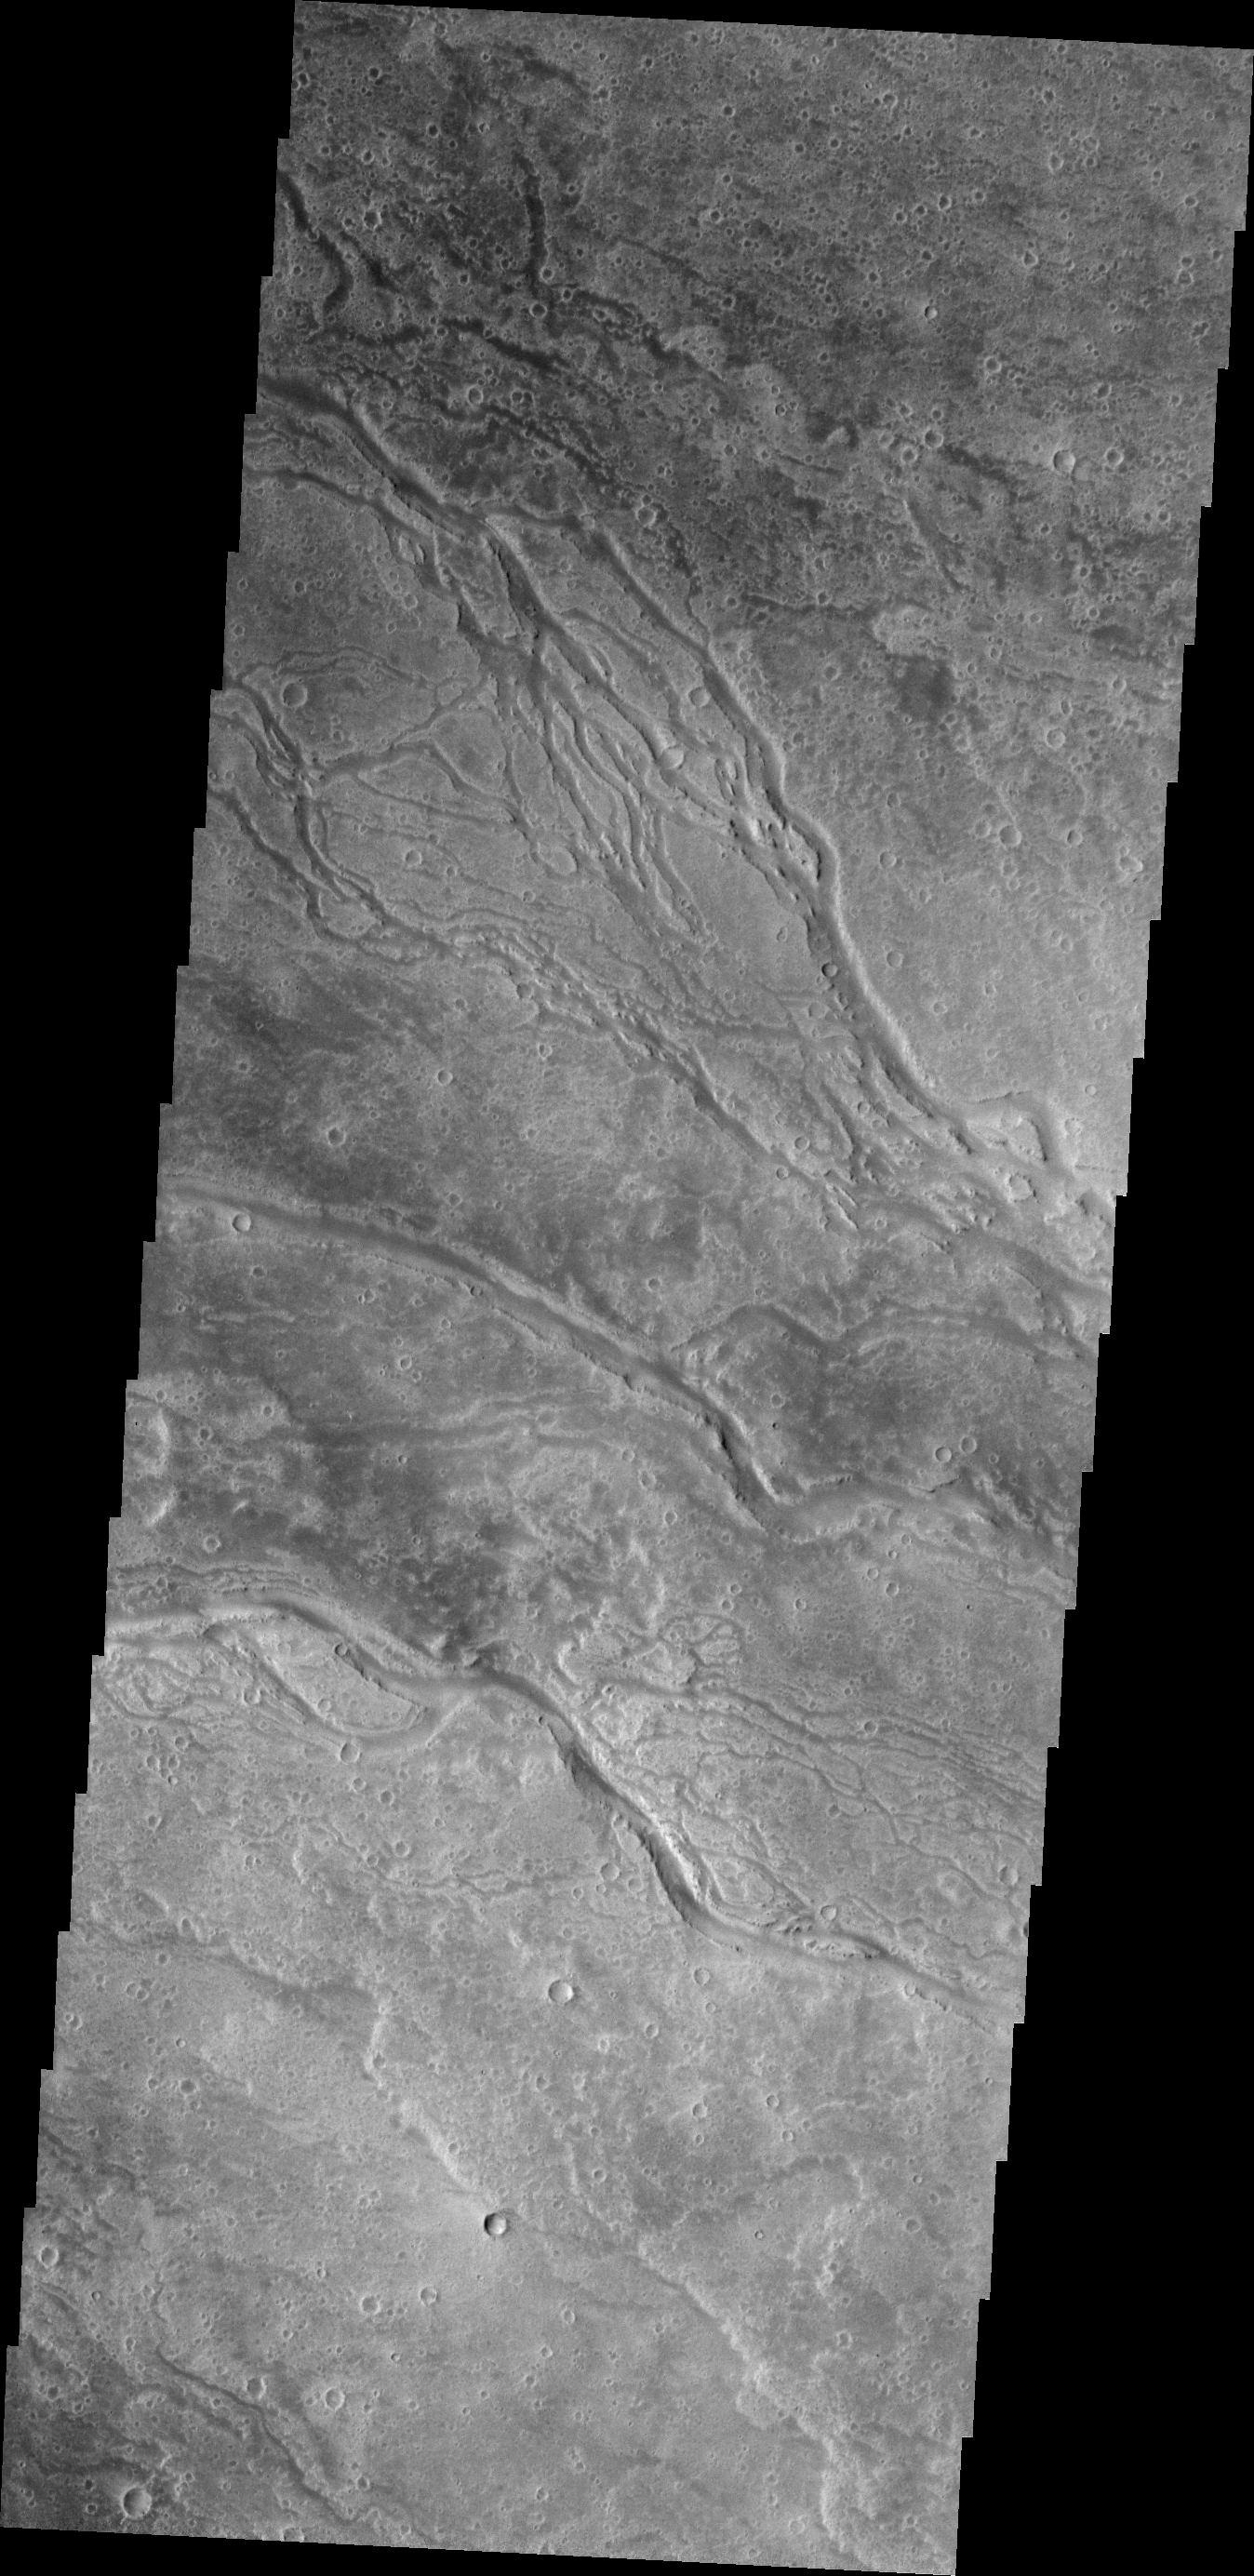

Elysium Channels

The channels in this VIS image dissect the far western flank of the Elysium Mons highland.

Credit: NASA/JPL/ASU